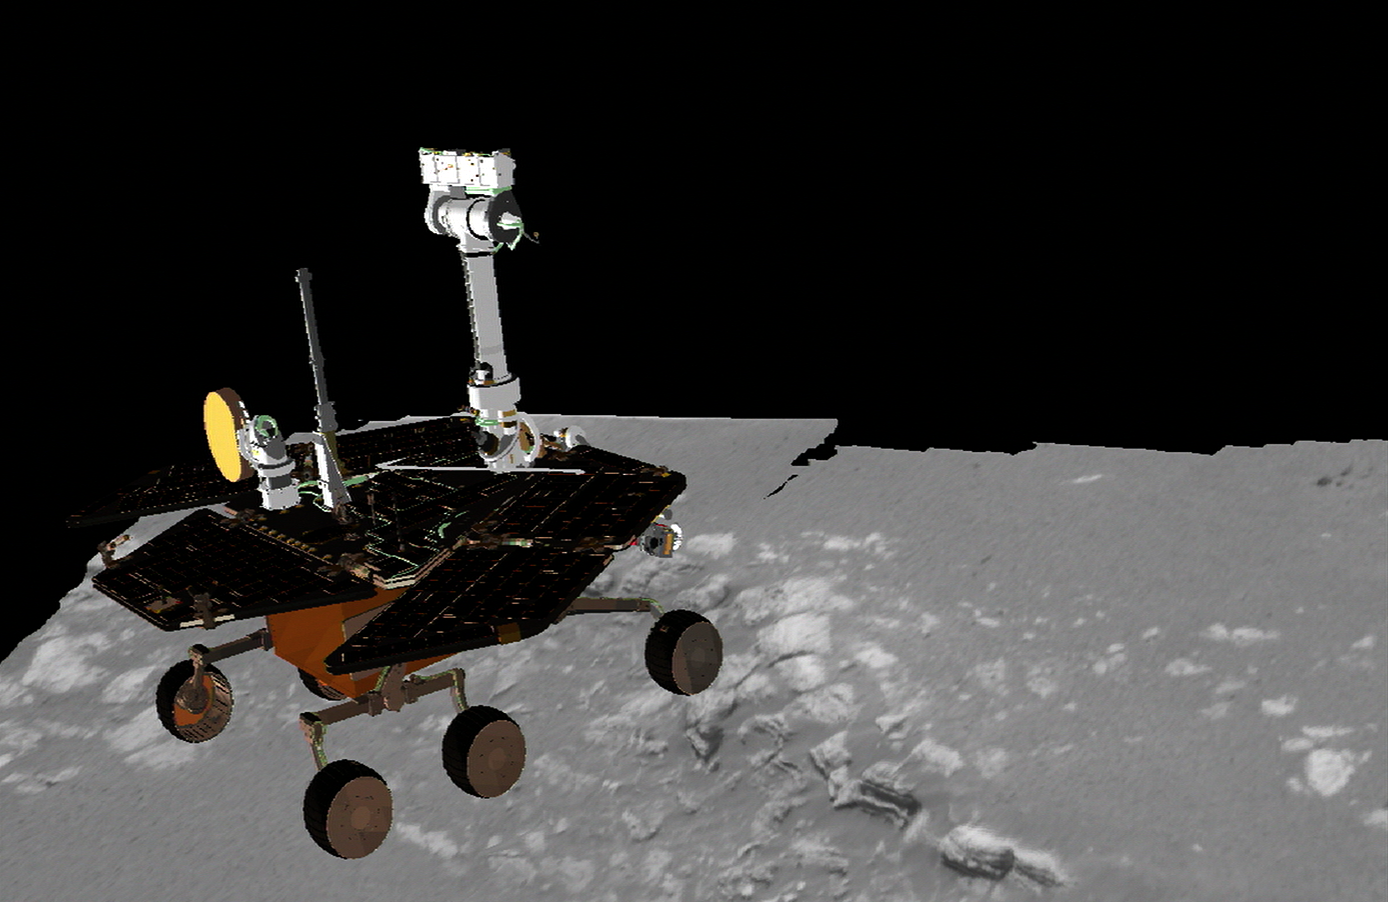

A Precious Opportunity

This three-dimensional model superimposes the Mars Exploration Rover Opportunity on one of its potential targets, a scientific treasure chest of martian rocks contained within the landing site, a crater on Meridiani Planum, Mars. The rover is placed on the rock outcrop for scale. Opportunity has not yet visited these rocks; it is currently still on its lander. Scientists plan to use the tools on the rover’s instrument deployment device, or robotic “arm,” to examine these rocks, which are about 10 centimeters (4 inches) high and approximately 8 meters (26 feet) away from the rover. The image of the terrain was acquired on Sol, or martian day, 2 of Opportunity’s journey. This model was created using data from the rover’s panoramic camera and is displayed using software developed by NASA’s Ames Research Center.

Credit: NASA/JPL/Cornell/Ames